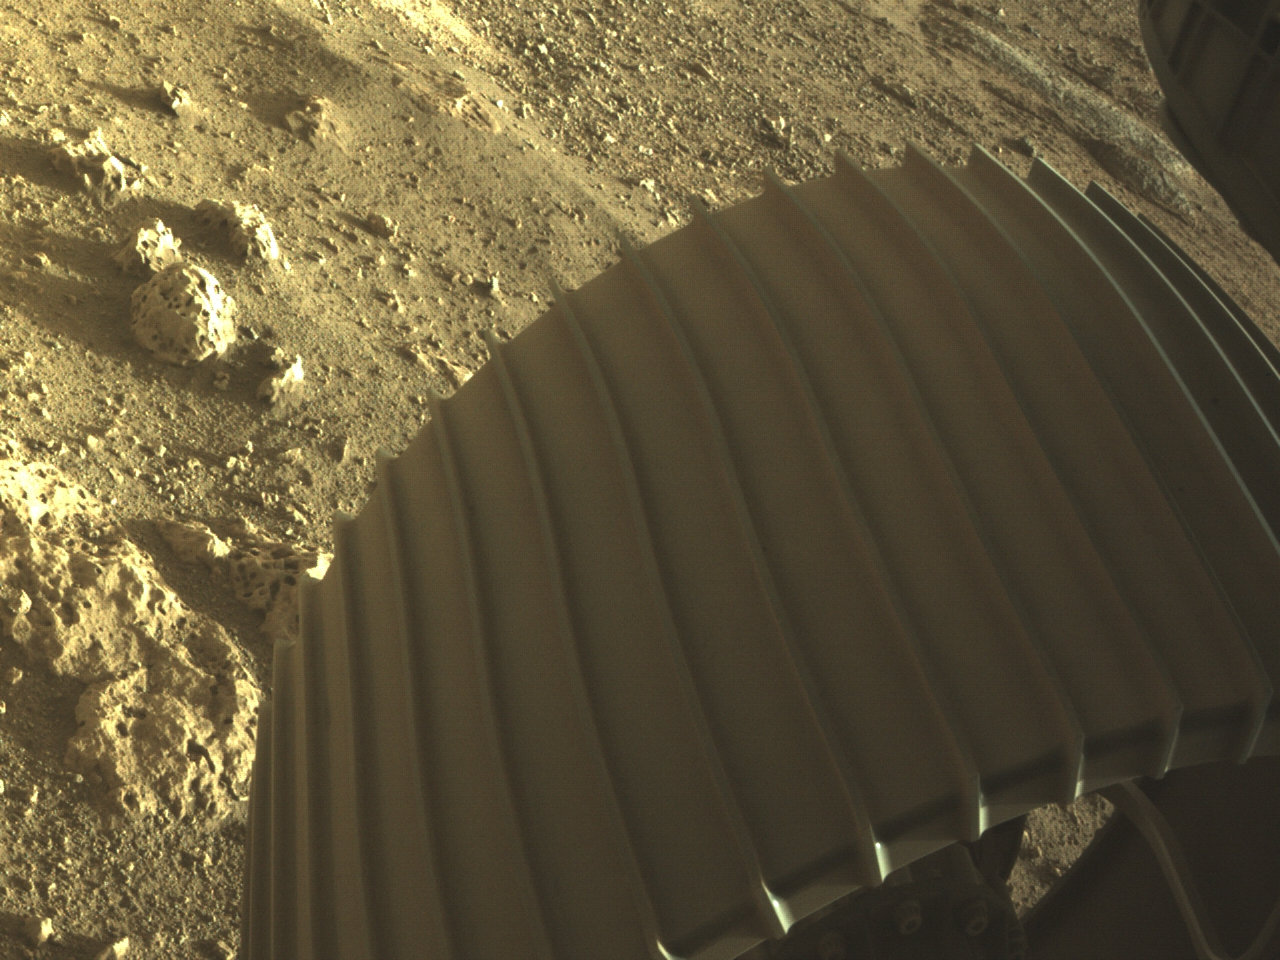

Perseverance’s Big Wheel

This high-resolution image shows one of the six wheels aboard NASA’s Perseverance Mars rover, which landed on Feb. 18, 2021. The image was taken by one of Perseverance’s color Hazard Cameras (Hazcams).

A key objective for Perseverance’s mission on Mars is astrobiology, including the search for signs of ancient microbial life. The rover will characterize the planet’s geology and past climate, pave the way for human exploration of the Red Planet, and be the first mission to collect and cache Martian rock and regolith (broken rock and dust).

Subsequent NASA missions, in cooperation with ESA (the European Space Agency), would send spacecraft to Mars to collect these cached samples from the surface and return them to Earth for in-depth analysis.

The Mars 2020 mission is part of a larger program that includes missions to the Moon as a way to prepare for human exploration of the Red Planet. JPL, which is managed for NASA by Caltech in Pasadena, California, built and manages operations of the Perseverance and Curiosity rovers.

Credit: NASA/JPL-Caltech